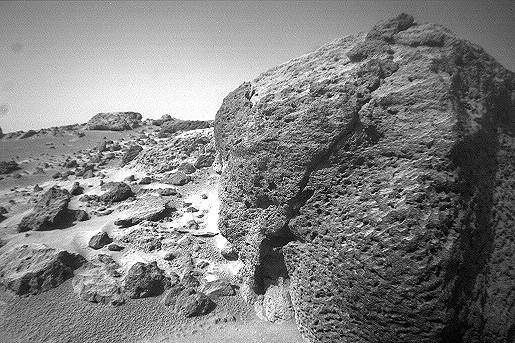

Close-up View of “Chimp” – Right Eye

This view of the rock “Chimp” was acquired by the Sojourner rover’s right front camera on Sol 74 (September 17). A large crack, oriented from lower left to upper right, is visible in the rock. A dark crust appears to cover Chimp in some areas whereas other parts of the rock have a lighter shading. A boundary between the two regions is clearly seen in the upper left part of Chimp.

This image and PIA01578 (left eye) make up a stereo pair.

Mars Pathfinder is the second in NASA’s Discovery program of low-cost spacecraft with highly focused science goals. The Jet Propulsion Laboratory, Pasadena, CA, developed and manages the Mars Pathfinder mission for NASA’s Office of Space Science, Washington, D.C. JPL is an operating division of the California Institute of Technology (Caltech).

Photojournal note: Sojourner spent 83 days of a planned seven-day mission exploring the Martian terrain, acquiring images, and taking chemical, atmospheric and other measurements. The final data transmission received from Pathfinder was at 10:23 UTC on September 27, 1997. Although mission managers tried to restore full communications during the following five months, the successful mission was terminated on March 10, 1998.

Credit: NASA/JPL